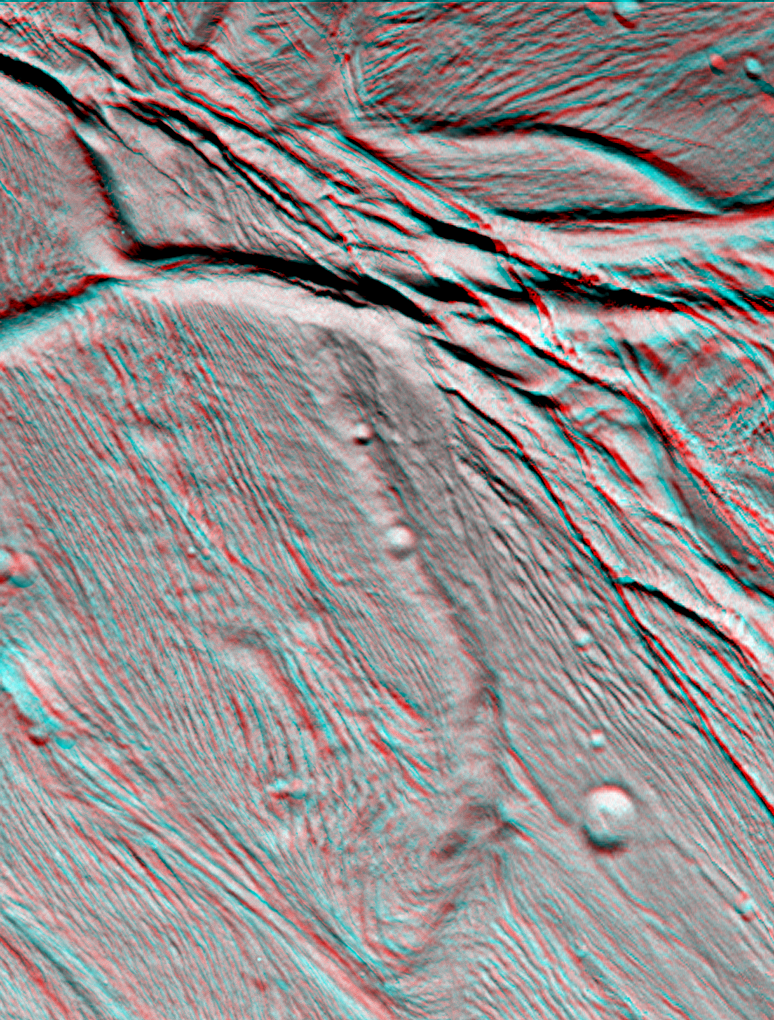

Cassini Views Enceladus in Stereo

The Cassini narrow angle camera took images of the ropy, taffy-like topography of Saturn’s moon Enceladus from many different angles as the spacecraft flew by on Feb. 17, 2005. Images from different directions allow construction of stereo views such as this, which are helpful in interpreting the complex topography.

This view of an area about 60 kilometers (37 miles) across shows several different kinds of ridge-and-trough topography, indicative of a variety of horizontal forces near the surface of this 505-kilometer (314-mile) diameter satellite.

Several different kinds of deformation are visible, and a small population of impact craters shows that this is some of the younger terrain on Enceladus. Sunlight illuminates the scene from the bottom.

Interestingly, the topographic relief is only about one kilometer, which is quite low for a small, low-gravity satellite. However, this is consistent with other evidence that points to interior melting and resurfacing in Enceladus’ history.

The images for this anaglyph were taken in visible light with the narrow angle camera, from distances ranging from 10,750 kilometers (6,680 miles, red image) to 24,861 kilometers (15,448 miles, blue image) from Enceladus, and at Sun-Enceladus-spacecraft, or phase, angles from 32 to 27 degrees. Pixel scale in the red image is 60 meters (197 feet) per pixel; scale in the blue image is 150 meters (492 feet) per pixel. The images have been contrast-enhanced to aid visibility.

A separate, non-stereo version of the scene, showing only the red image is also available (see PIA06190).

The Cassini-Huygens mission is a cooperative project of NASA, the European Space Agency and the Italian Space Agency. The Jet Propulsion Laboratory, a division of the California Institute of Technology in Pasadena, manages the mission for NASA’s Science Mission Directorate, Washington, D.C. The Cassini orbiter and its two onboard cameras were designed, developed and assembled at JPL. The imaging team is based at the Space Science Institute, Boulder, Colo.

Credit: NASA/JPL/Space Science Institute